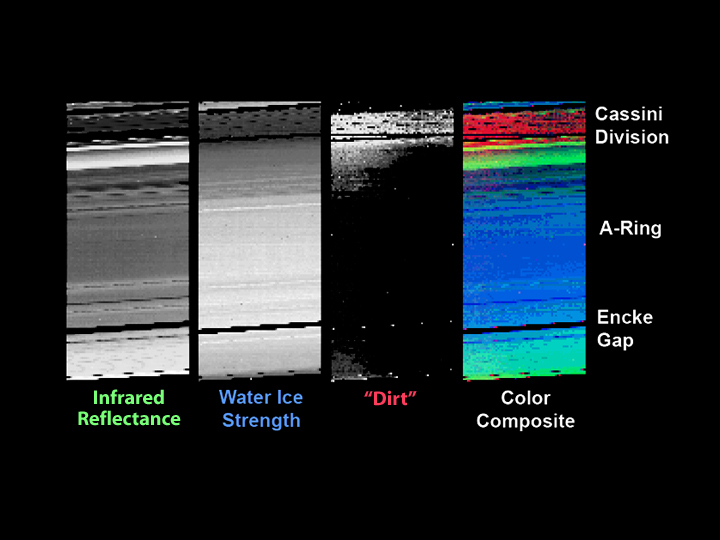

‘Dirty Rotten’ Rings

The visual and infrared mapping spectrometer on the Cassini spacecraft has found evidence for a material dubbed “dirt” in Saturn’s rings. The observations indicate that some type of sorting mechanism is concentrating this unidentified material in the gaps between the rings.

The images here show the rings just after Cassini successfully entered Saturn’s orbit. The infrared reflectance image shows the brightness of scattered light transmitted through the rings. The thicker parts of the rings block more light, while the thinner parts, like the Cassini Division, let more light through. Assuming the rings are made of boulders, they might appear as a multitude of tiny moons.

The water ice strength image shows the amount of water in the rings, which appears to peak in the region of the A ring.

The “dirt” image shows that the so-called dirty material is most abundant in the thinnest parts of the rings: the Cassini Division, in the Encke and in other small gaps. This material appears remarkably similar to what Cassini measured on Saturn’s moon, Phoebe.

This color composite is a slightly smeared image in which multiple measurements of the same radial distance are repeatedly measured as indicated by the shallow diagonal banding. For example, the five red dots in the Encke Gap are repeated measurements of the inner edge of the gap.

The Cassini-Huygens mission is a cooperative project of NASA, the European Space Agency and the Italian Space Agency. The Jet Propulsion Laboratory, a division of the California Institute of Technology in Pasadena, manages the Cassini-Huygens mission for NASA’s Office of Space Science, Washington, D.C. The Cassini orbiter was designed, developed and assembled at JPL. The visual and infrared mapping spectrometer team is based at the University of Arizona, Tucson, Ariz.

Credit: NASA/JPL/University of Arizona